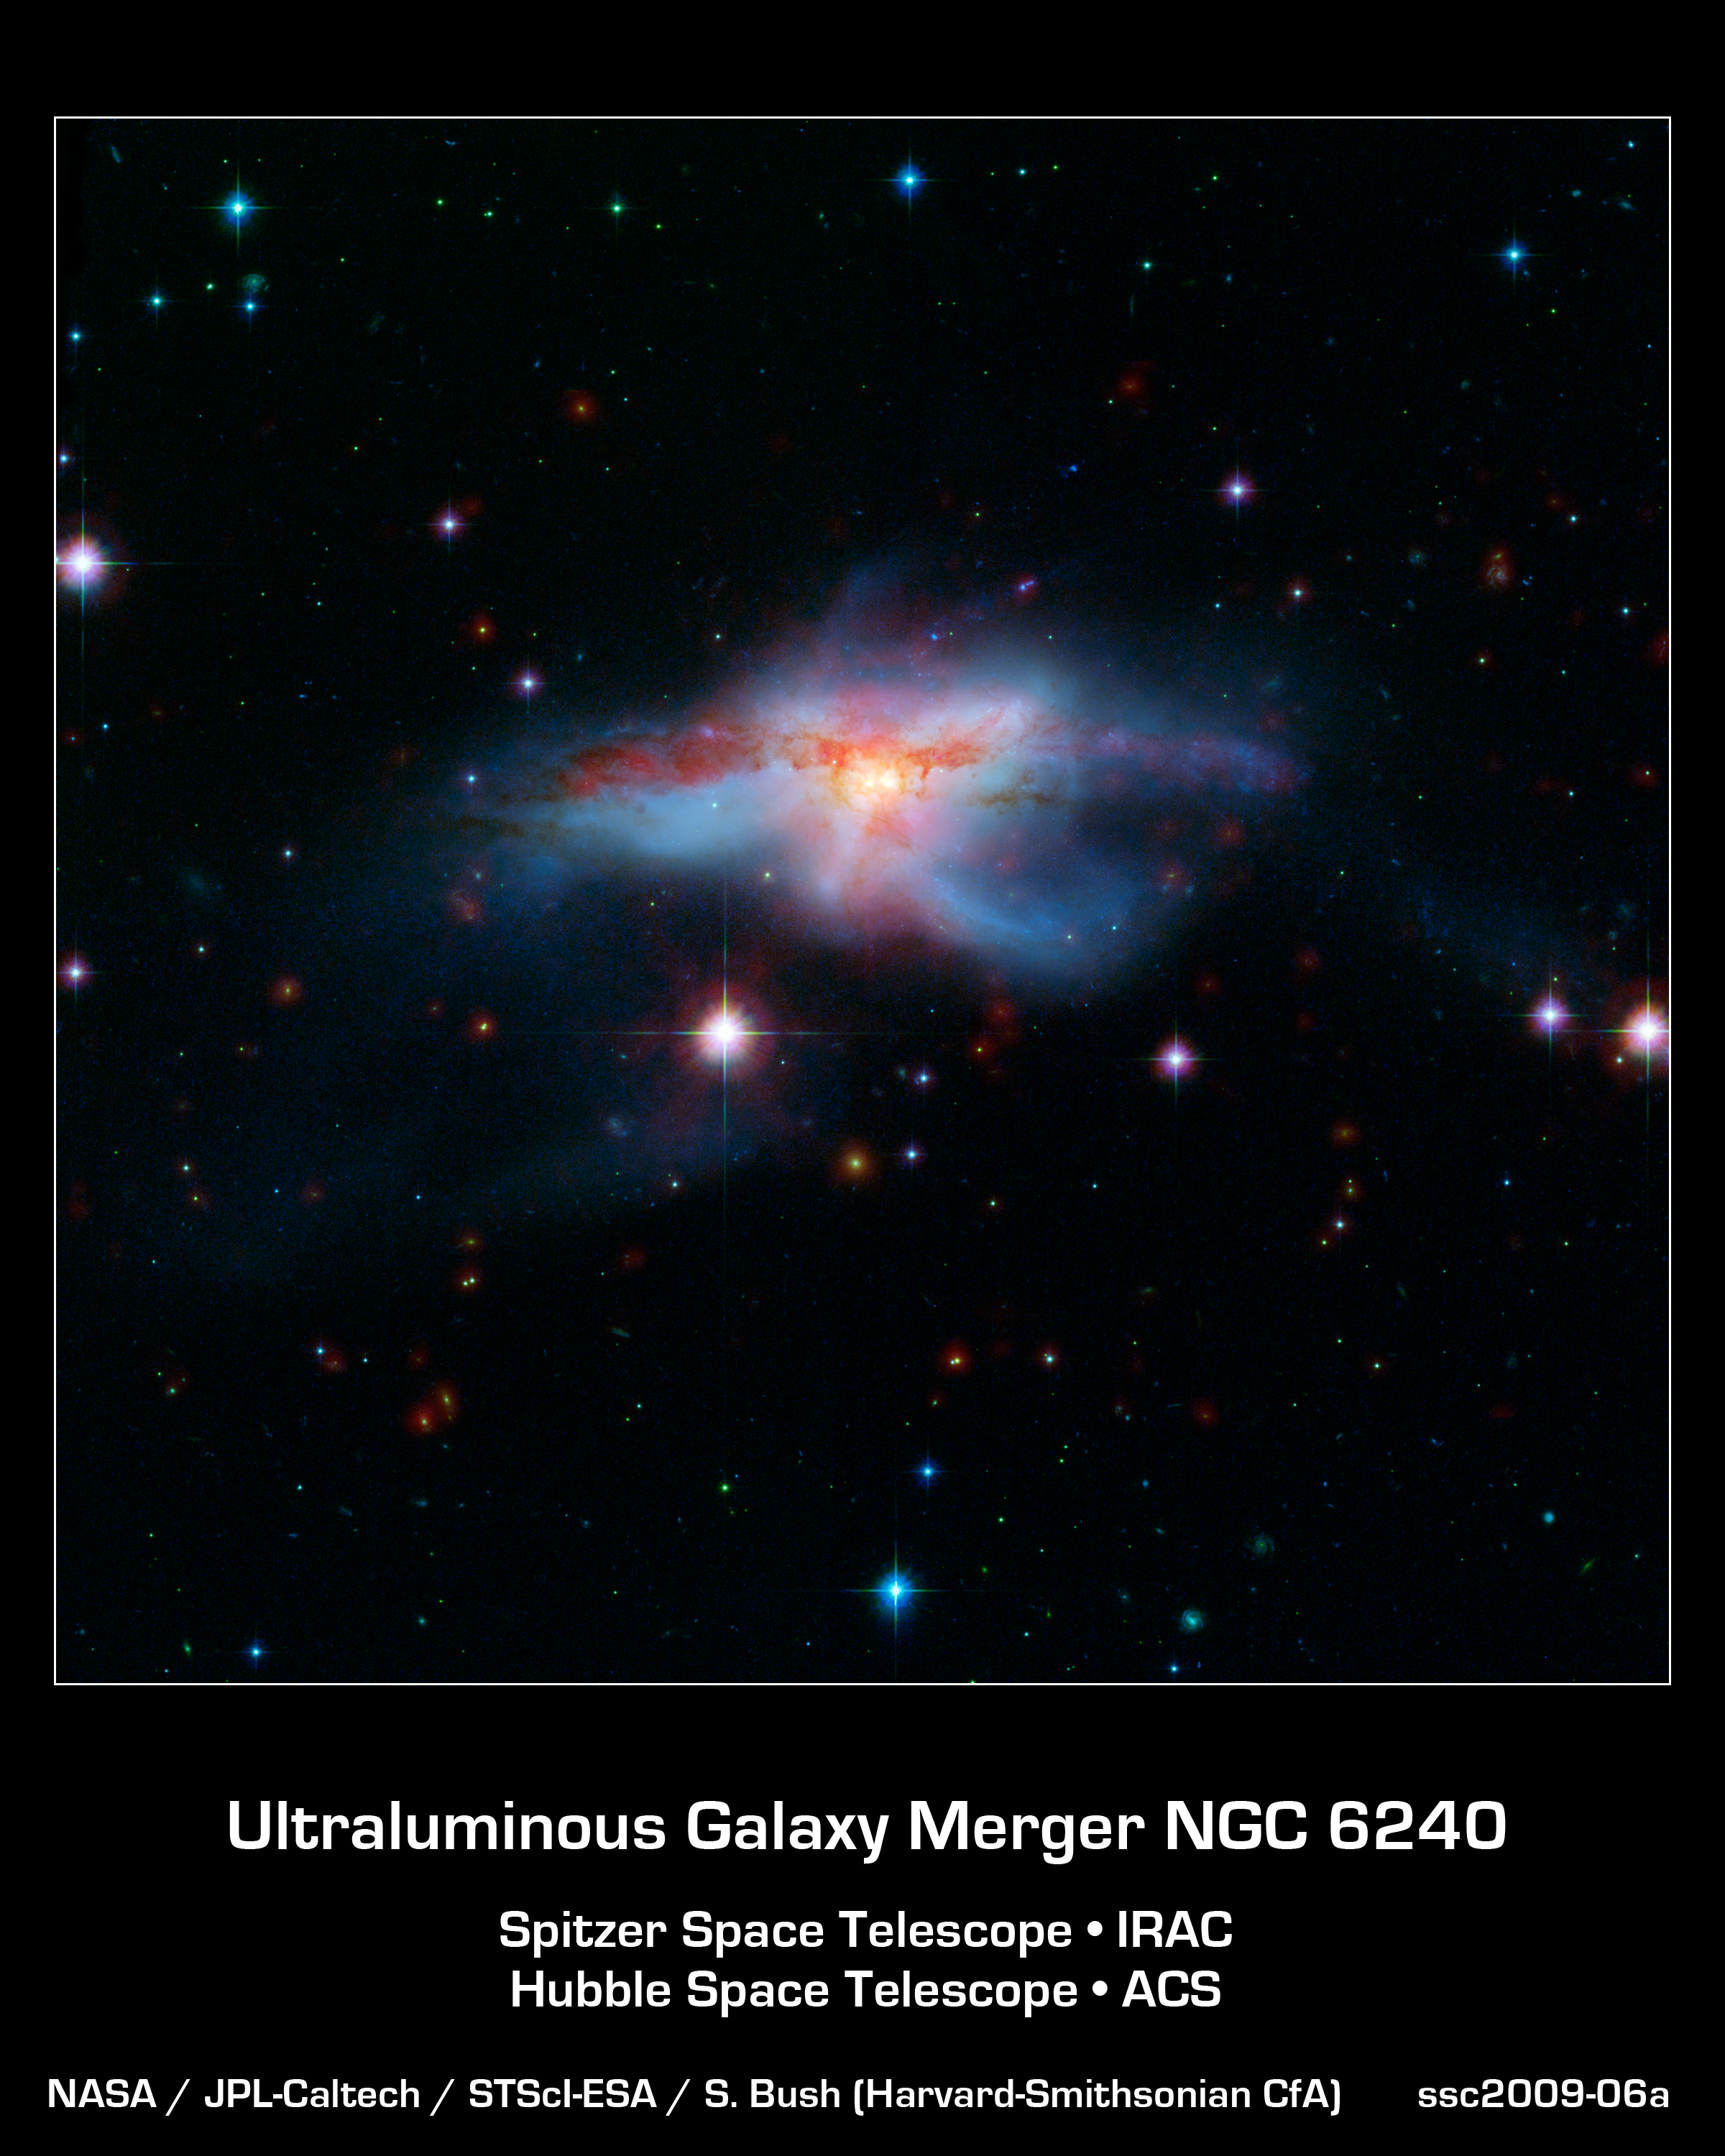

Galaxies Collide to Create Hot, Huge Galaxy

This image of a pair of colliding galaxies called NGC 6240 shows them in a rare, short-lived phase of their evolution just before they merge into a single, larger galaxy. The prolonged, violent collision has drastically altered the appearance of both galaxies and created huge amounts of heat -- turning NGC 6240 into an "infrared luminous" active galaxy.

A rich variety of active galaxies, with different shapes, luminosities and radiation profiles exist. These galaxies may be related -- astronomers have suspected that they may represent an evolutionary sequence. By catching different galaxies in different stages of merging, a story emerges as one type of active galaxy changes into another. NGC 6240 provides an important "missing link" in this process.

This image was created from combined data from the infrared array camera of NASA's Spitzer Space Telescope at 3.6 and 8.0 microns (red) and visible light from NASA's Hubble Space Telescope (green and blue).

Credit: NASA/JPL-Caltech/STScI-ESA/S. Bush (Harvard-Smithsonian CfA)